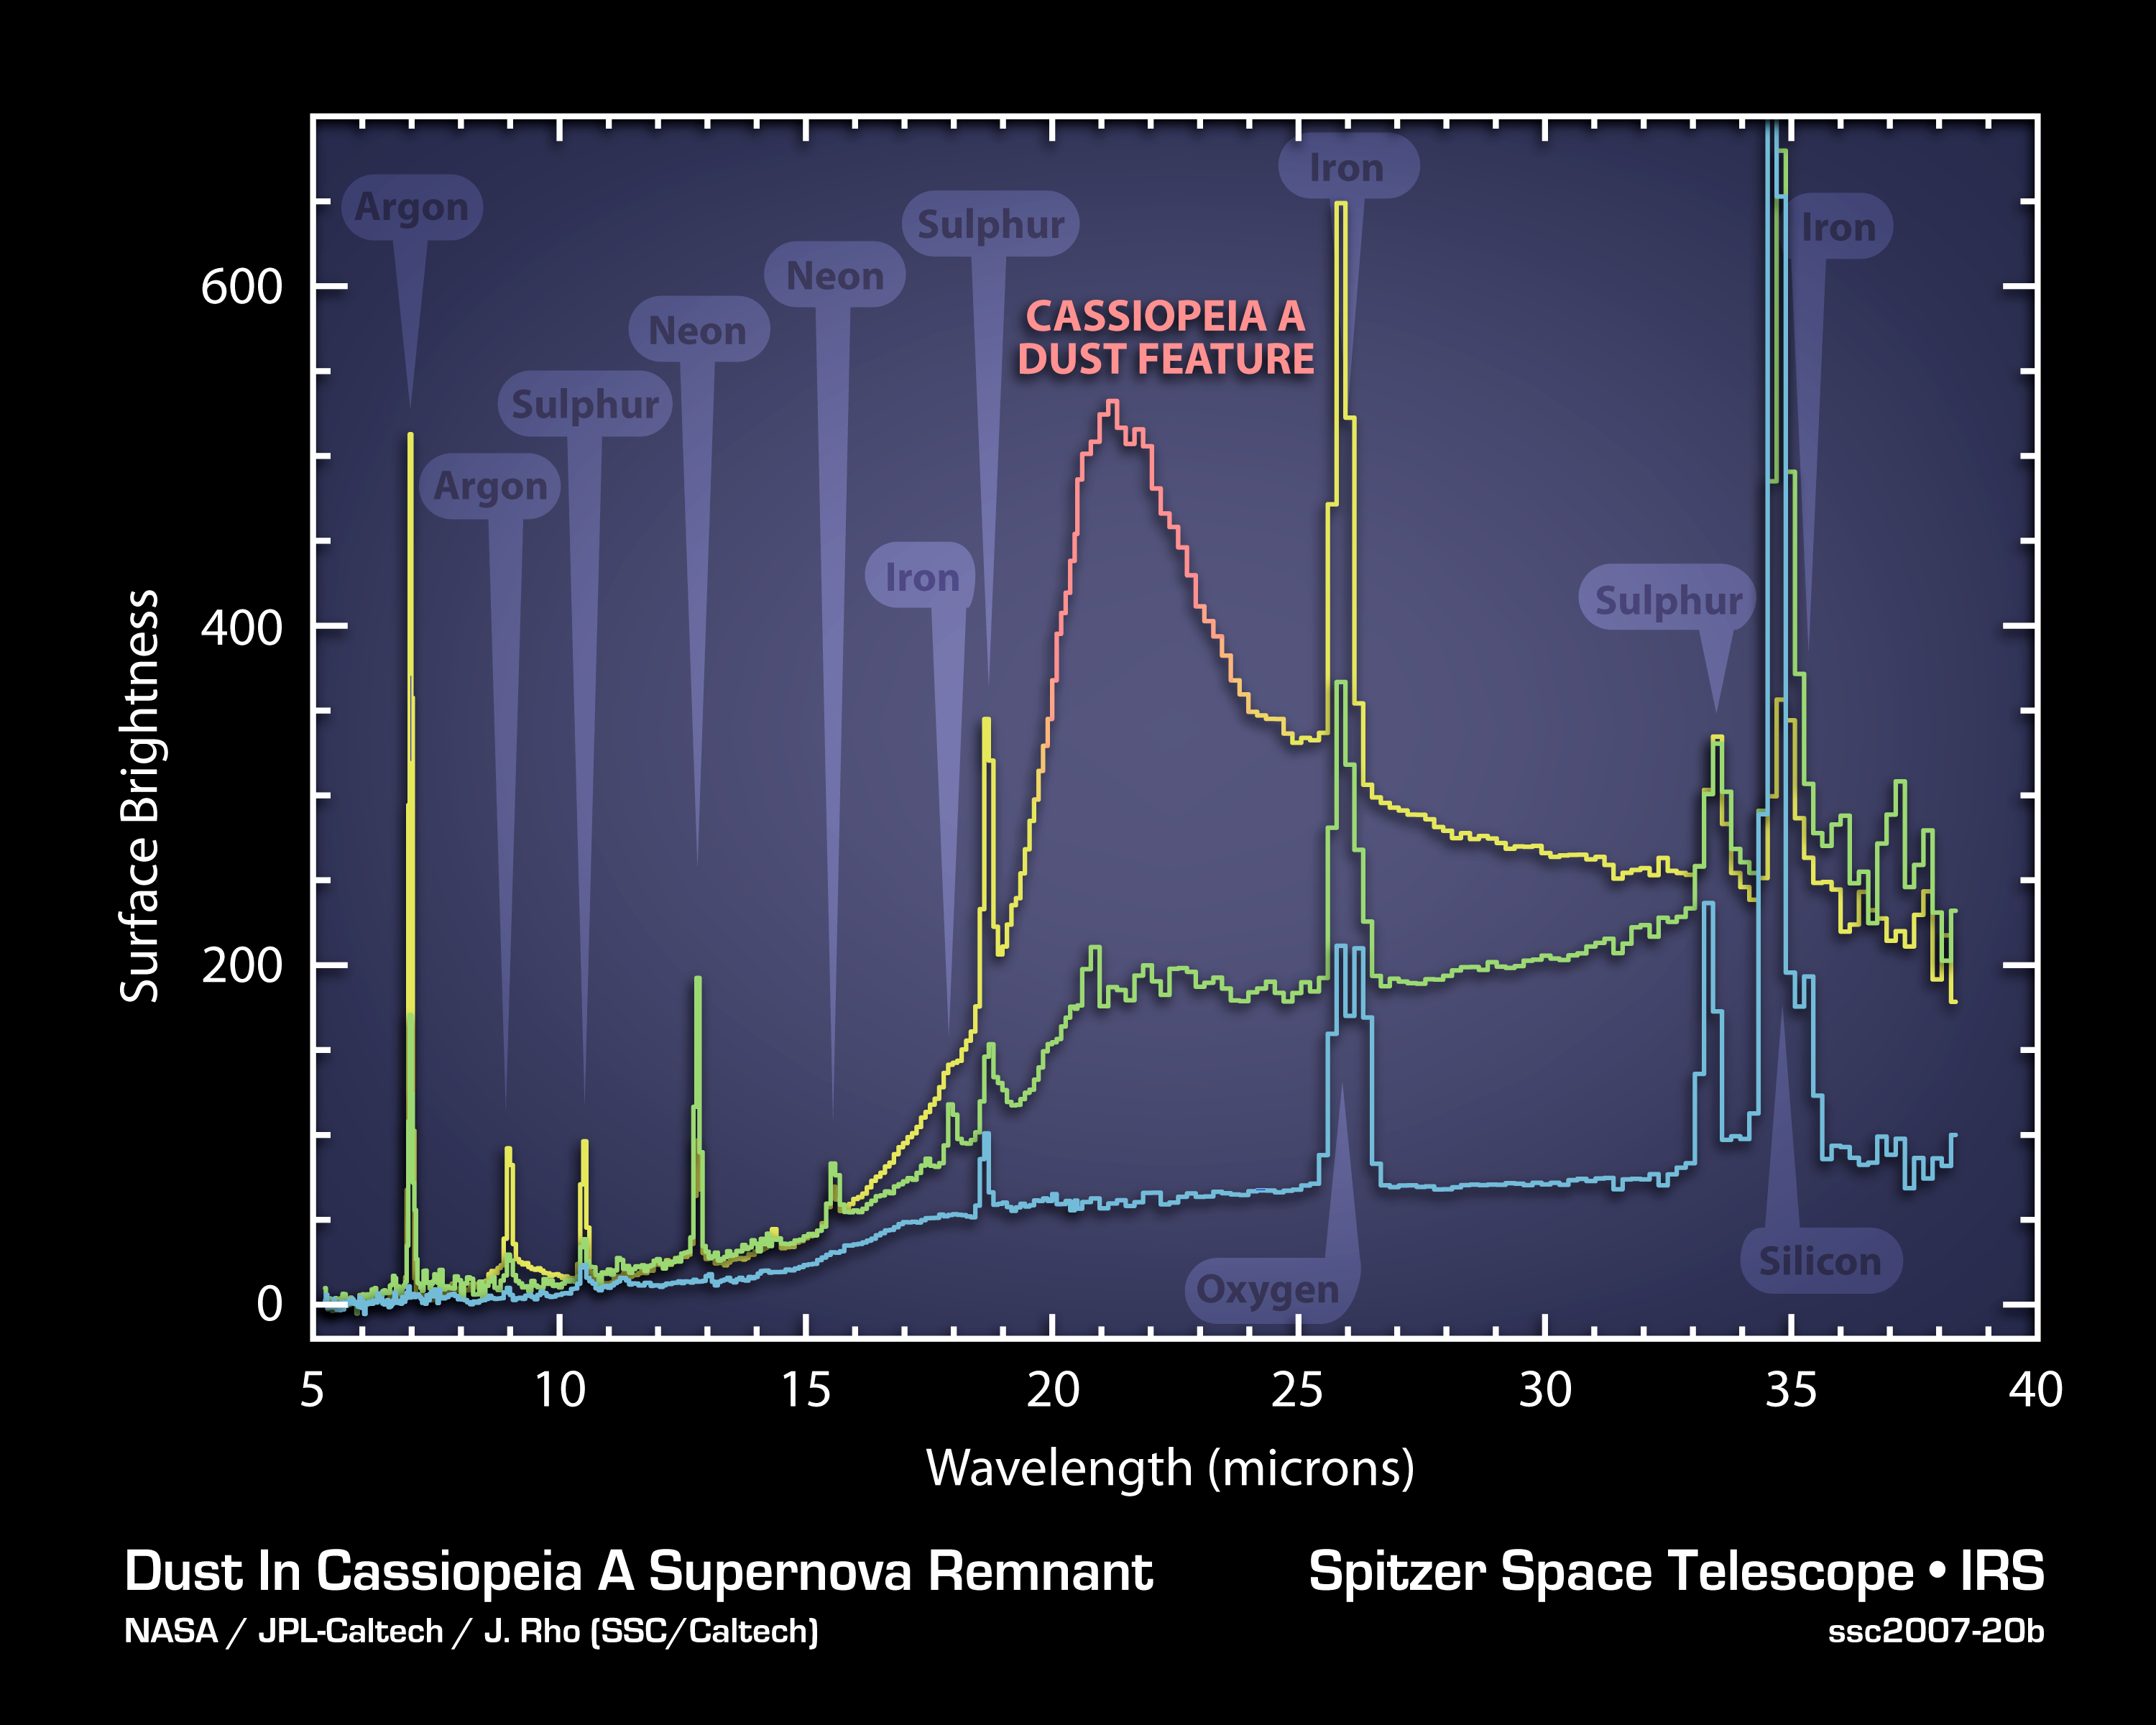

Dissecting the Wake of a Supernova Explosion

The elements and molecules that flew out of the Cassiopeia A star when it exploded about 300 years ago can be seen clearly for the first time in this plot of data, called a spectrum, taken by NASA’s Spitzer Space Telescope.

The spectrum, which was created by splitting light into its basic components, reveals the composition of gas and dust that were synthesized in the explosion. It also provides some of the best evidence yet that stellar explosions, called supernovae, were a significant source of fresh dust in the very young universe. Prior to these observations, nobody was certain where this early dust—the same dust that ultimately made its way into future stars, planets and people—came from.

One of the most interesting features of the plot is a bump labeled “Cassiopeia A dust feature.” This bump is actually the signature of a collection of dust composed of proto-silicates, silicon dioxide and iron oxide. The spectrum reveals that the brightness of the dust feature is correlated to that of argon gas (yellow vertical line at left), known to have been expelled and synthesized during the star’s explosion. The fact that the dust is associated with the expelled gas, or ejecta, tells astronomers that this supernova manufactured new dust.

Each of the three lines of this plot represents a different layer of the supernova remnant, with the top yellow and red line being the outermost layer. Similar correlations between gas and dust are also seen in the middle layer (green line). For example, neon gas correlates with dust composed of carbon and aluminum oxide.

Credit: NASA/JPL-Caltech